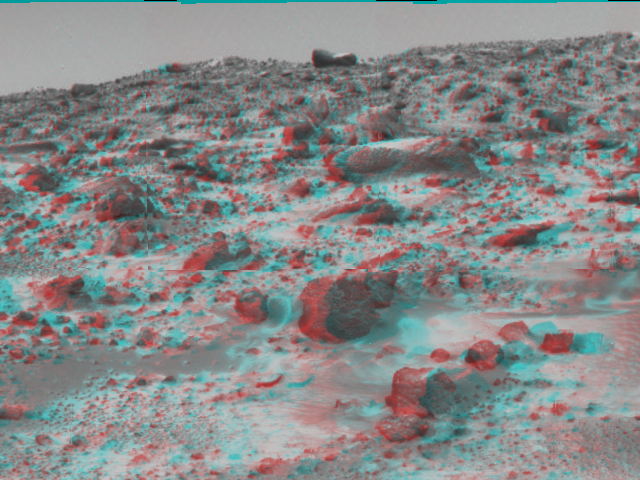

Couch & Martian Terrain – 3-D

This area of terrain near the Sagan Memorial Station was taken on Sol 3 by the Imager for Mars Pathfinder (IMP). 3D glasses are necessary to identify surface detail. The curved rock dubbed “Couch.”

Click below to see the left and right views individually.

Left
Right
Photojournal note:
Sojourner spent 83 days of a planned seven-day mission exploring the Martian terrain, acquiring images, and taking chemical, atmospheric and other measurements. The final data transmission received from Pathfinder was at 10:23 UTC on September 27, 1997. Although mission managers tried to restore full communications during the following five months, the successful mission was terminated on March 10, 1998.

Credit: NASA/JPL